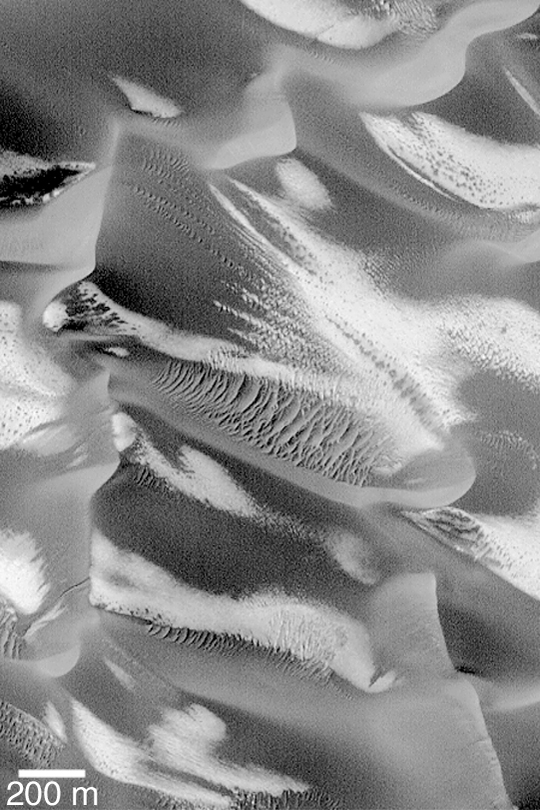

Defrosting Sand Dunes

MGS MOC Release No. MOC2-434, 27 July 2003

This Mars Global Surveyor (MGS) Mars Orbiter Camera (MOC) picture shows retreating patches of frost on a field of large, dark sand dunes in the Noachis region of Mars. Large, windblown ripples of coarse sediment are also seen on some of the dunes. This dune field is located in a crater at 47.5°S, 326.3°W. The scene is illuminated by sunlight from the upper left.

Credit: NASA/JPL/Malin Space Science Systems